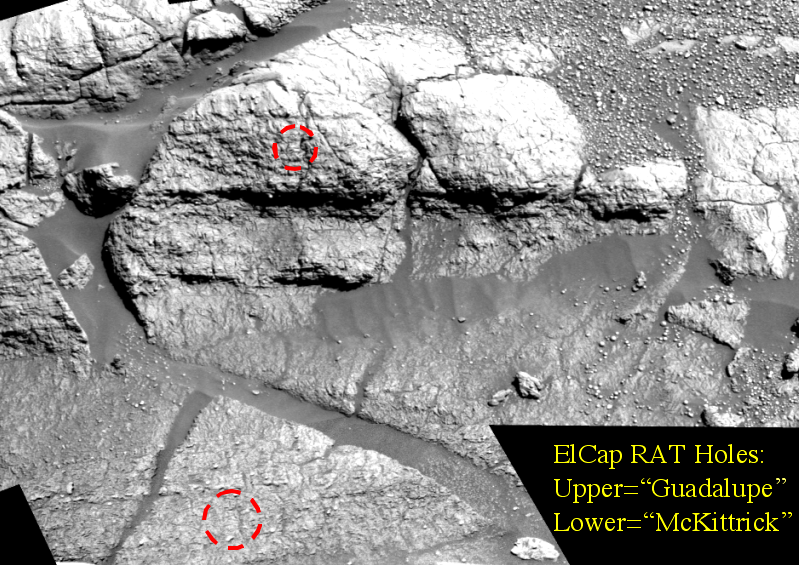

“Hole” Lotta Grindin’ Going On

The red marks in this image, taken by the Mars Exploration Rover Opportunity’s panoramic camera, indicate holes made by the rover’s rock abrasion tool, located on its instrument deployment device, or “arm.” The lower hole, located on a target called “McKittrick,” was made on the 30th martian day, or sol, of Opportunity’s journey. The upper hole, located on a target called “Guadalupe” was made on sol 34 of the rover’s mission. The mosaic image was taken using a blue filter at the “El Capitan” region of the Meridiani Planum, Mars, rock outcrop. The image, shown in a vertical-perspective map projection, consists of images acquired on sols 27, 29 and 30 of the rover’s mission.

Credit: NASA/JPL/Cornell